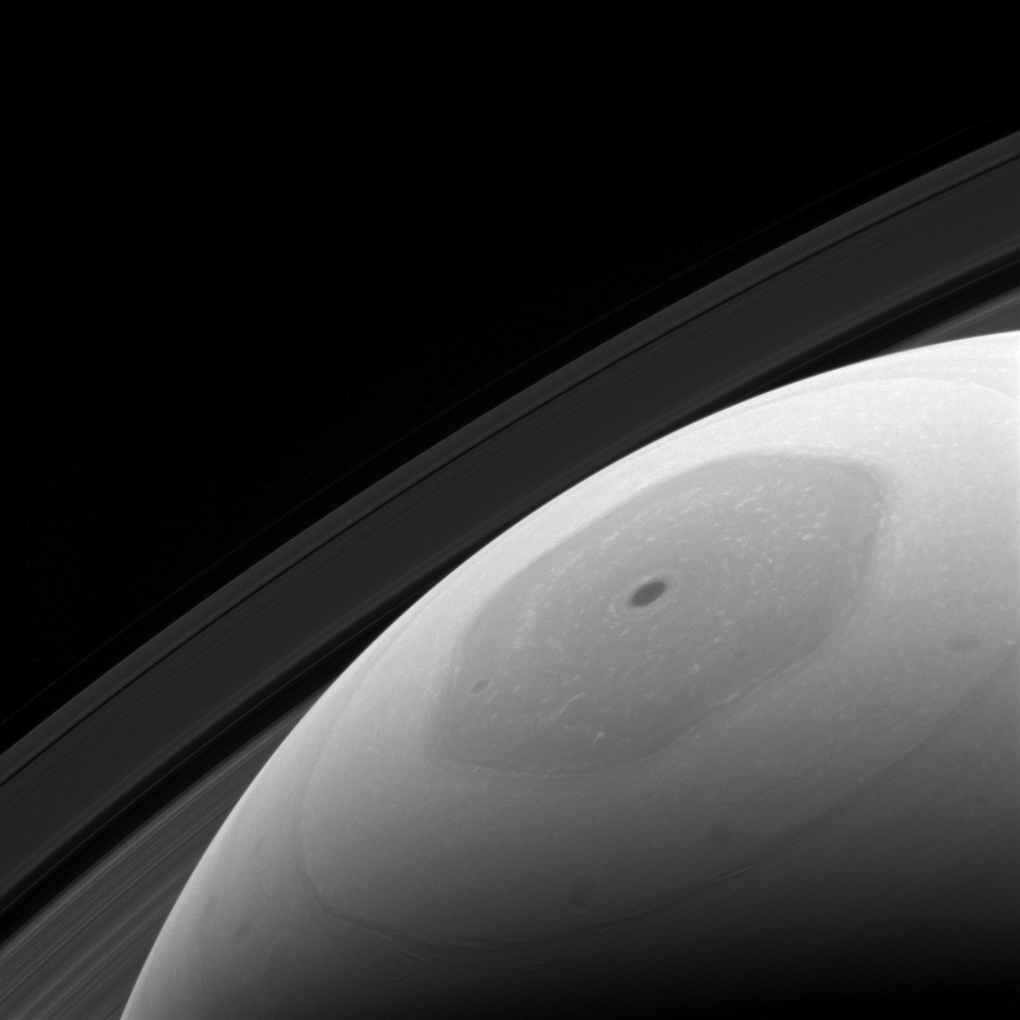

Hail the Hexagon

Saturn’s hexagonal polar jet stream is the shining feature of almost every view of the north polar region of Saturn. The region, in shadow for the first part of the Cassini mission, now enjoys full sunlight, which enables Cassini scientists to directly image it in reflected light.

Although the sunlight falling on the north pole of Saturn is enough to allow us to image and study the region, it does not provide much warmth. In addition to being low in the sky (just like summer at Earth’s poles), the sun is nearly ten times as distant from Saturn as from Earth. This results in the sunlight being only about 1 percent as intense as at our planet.

This view looks toward Saturn from about 31 degrees above the ring plane. The image was taken with the Cassini spacecraft wide-angle camera on Jan. 22, 2017 using a spectral filter which preferentially admits wavelengths of near-infrared light centered at 939 nanometers.

The view was obtained at a distance of approximately 560,000 miles (900,000 kilometers) from Saturn. Image scale is 33 miles (54 kilometers) per pixel.

The Cassini mission is a cooperative project of NASA, ESA (the European Space Agency) and the Italian Space Agency. The Jet Propulsion Laboratory, a division of the California Institute of Technology in Pasadena, manages the mission for NASA’s Science Mission Directorate, Washington. The Cassini orbiter and its two onboard cameras were designed, developed and assembled at JPL. The imaging operations center is based at the Space Science Institute in Boulder, Colorado.

Credit: NASA/JPL-Caltech/Space Science Institute